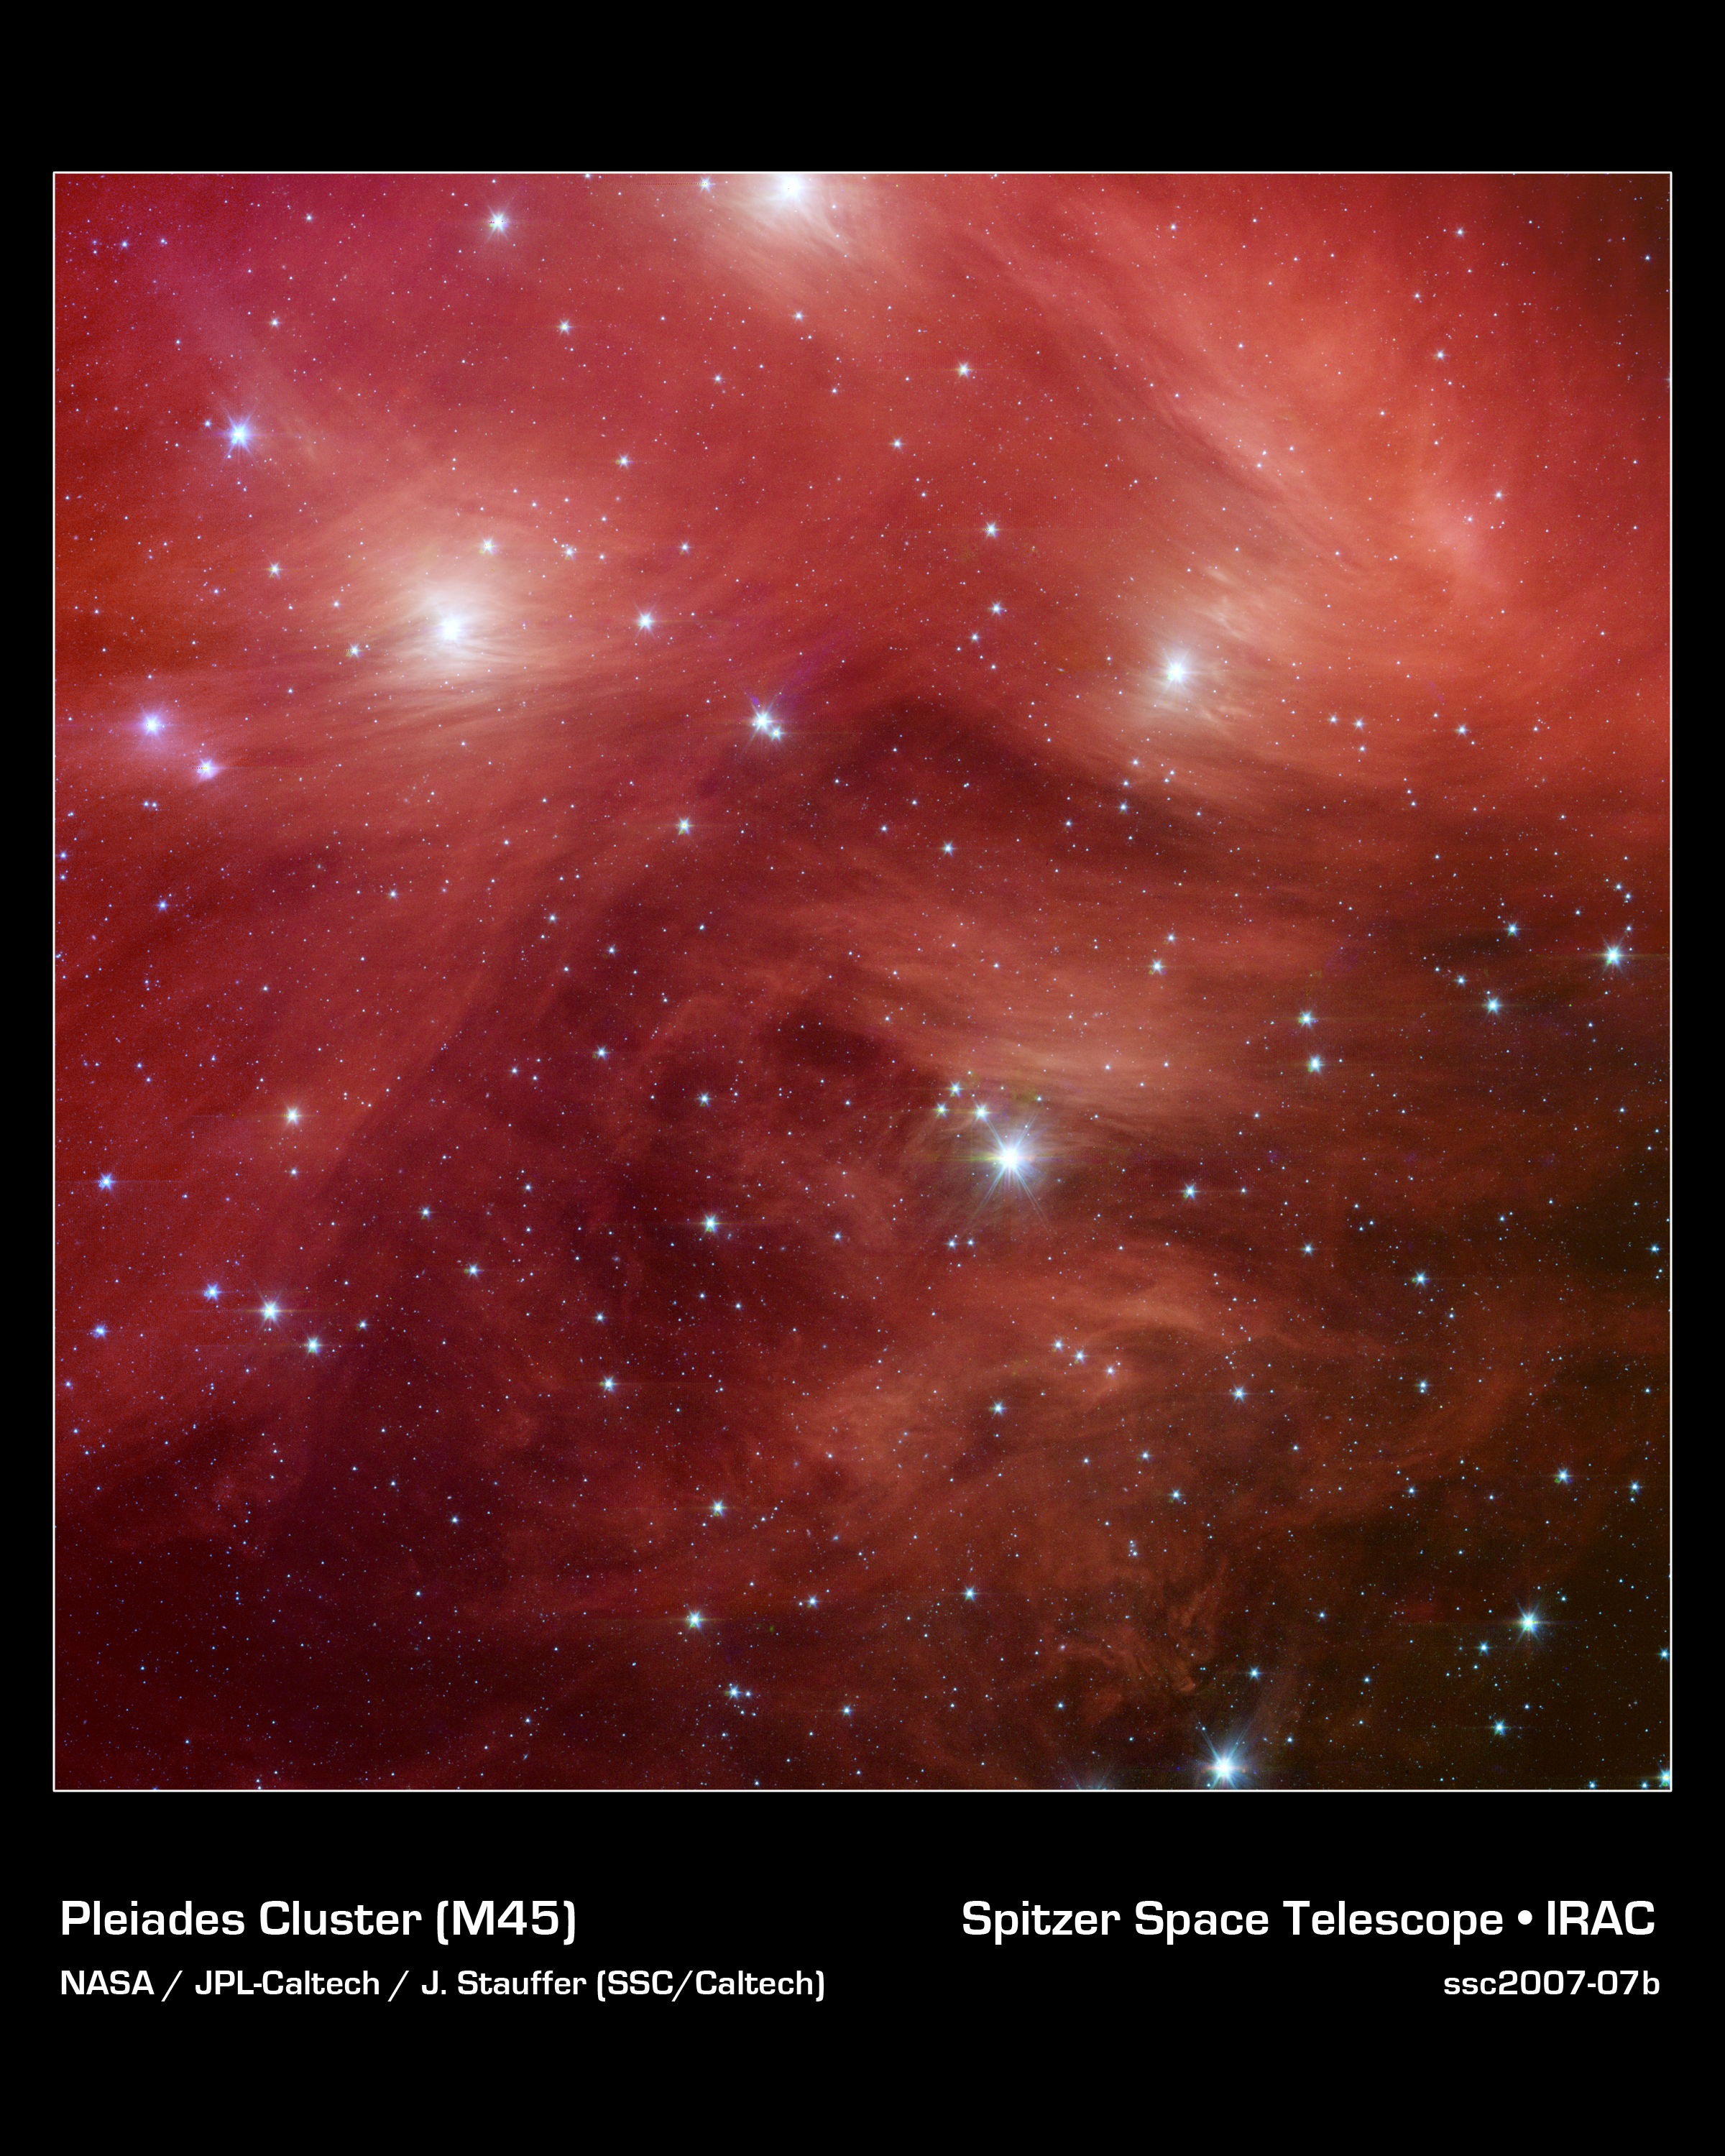

Pink Pleiades

The Seven Sisters, also known as the Pleiades, seem to float on a bed of feathers in a new infrared image from NASA's Spitzer Space Telescope. Clouds of dust sweep around the stars, swaddling them in a cushiony veil.

The Pleiades, located more than 400 light-years away in the Taurus constellation, are the subject of many legends and writings. Greek mythology holds that the flock of stars was transformed into celestial doves by Zeus to save them from a pursuant Orion. The 19th-century poet Alfred Lord Tennyson described them as "glittering like a swarm of fireflies tangled in a silver braid."

The star cluster was born when dinosaurs still roamed the Earth, about one hundred million years ago. It is significantly younger than our 5-billion-year-old sun. The brightest members of the cluster, also the highest-mass stars, are known in Greek mythology as two parents, Atlas and Pleione, and their seven daughters, Alcyone, Electra, Maia, Merope, Taygeta, Celaeno and Asterope. There are thousands of additional lower-mass members, including many stars like our sun. Some scientists believe that our sun grew up in a crowded region like the Pleiades, before migrating to its present, more isolated home.

The new infrared image from Spitzer highlights the "tangled silver braid" mentioned in the poem by Tennyson. This spider-web like network of filaments, colored yellow, green and red in this view, is made up of dust associated with the cloud through which the cluster is traveling. The densest portion of the cloud appears in yellow and red, and the more diffuse outskirts appear in green hues. One of the parent stars, Atlas, can be seen at the bottom, while six of the sisters are visible at top.

Credit: NASA/JPL-Caltech/J. Stauffer (SSC-Caltech)